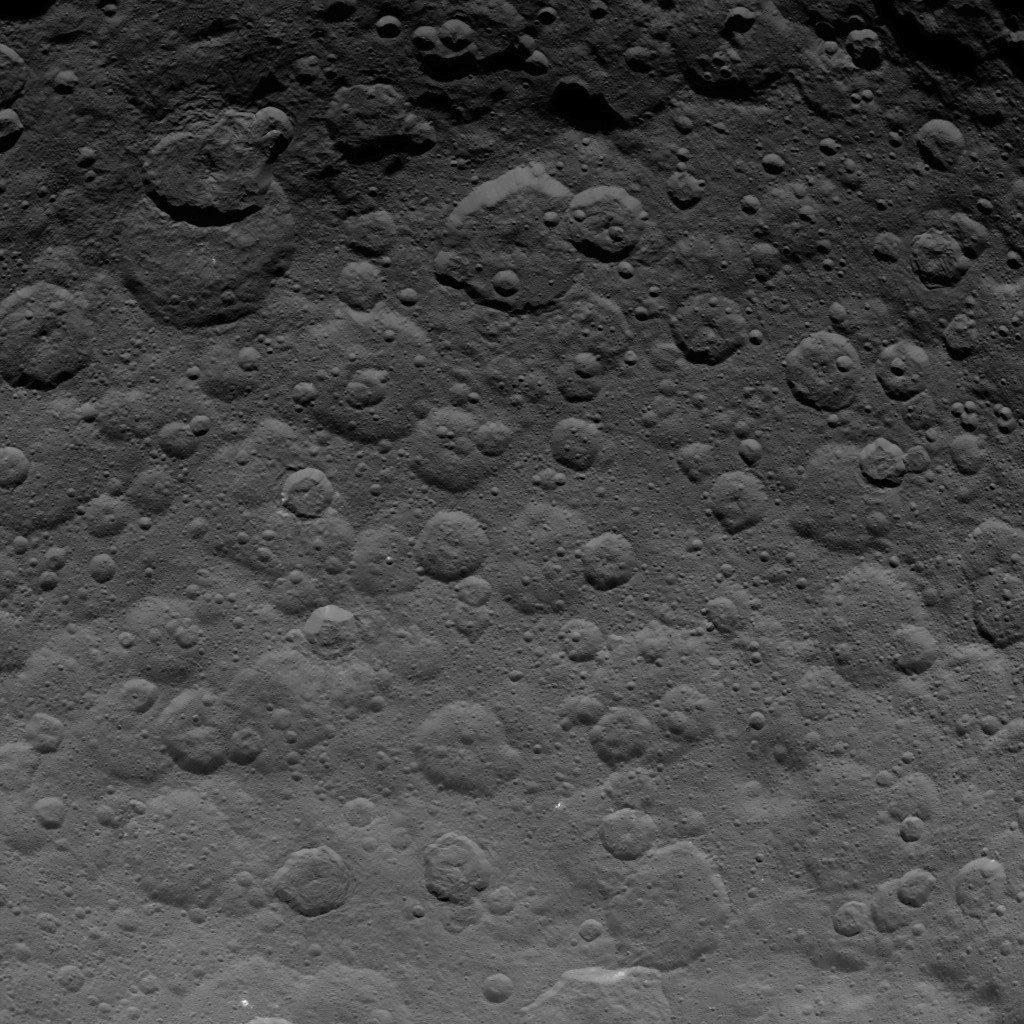

Dawn Survey Orbit Image 40

This image, taken by NASA’s Dawn spacecraft, shows dwarf planet Ceres from an altitude of 2,700 miles (4,400 kilometers). The image, with a resolution of 1,400 feet (410 meters) per pixel, was taken on June 24, 2015.

Dawn’s mission is managed by JPL for NASA’s Science Mission Directorate in Washington. Dawn is a project of the directorate’s Discovery Program, managed by NASA’s Marshall Space Flight Center in Huntsville, Alabama. UCLA is responsible for overall Dawn mission science. Orbital ATK, Inc., in Dulles, Virginia, designed and built the spacecraft. The German Aerospace Center, the Max Planck Institute for Solar System Research, the Italian Space Agency and the Italian National Astrophysical Institute are international partners on the mission team.

Credit: NASA/JPL-Caltech/UCLA/MPS/DLR/IDA